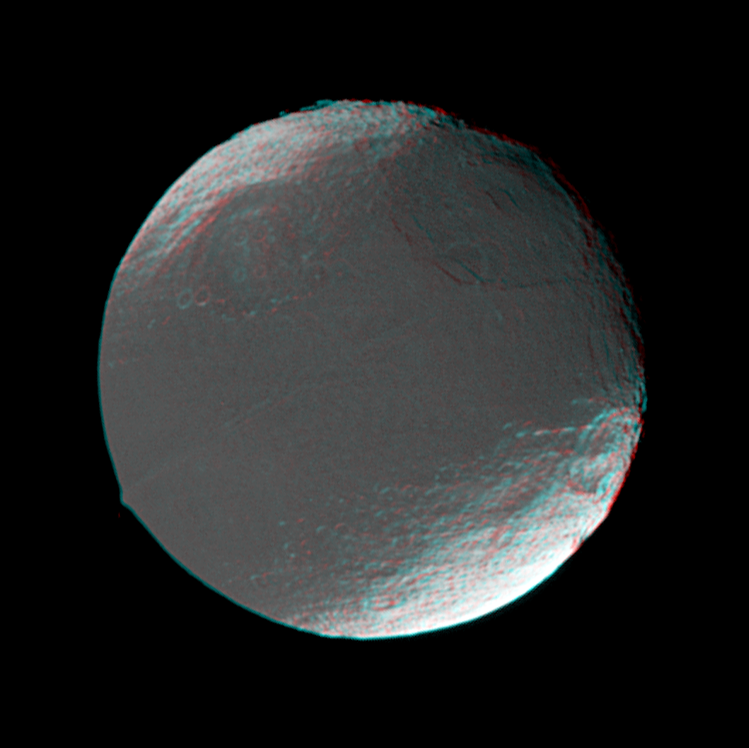

Iapetus in 3-D

This stereo view of Iapetus was created by combining two Cassini images, which were taken one day apart. The view serves mainly to show the spherical shape of Iapetus and some of the moon’s topography.

The prominent linear ridge in the center of the dark area — a place known as Cassini Regio — marks the equator quite closely. The ridge was first discovered in this set of images and was seen at higher resolution in images taken during Cassini’s flyby of Iapetus on New Year’s Eve 2004. Some Cassini imaging scientists have suggested that the ridge may have a causal relationship to the dark material that coats the moon’s leading hemisphere. The mountain on the left is part of the ridge, and rises at least 13 kilometers (8 miles) above the surrounding terrain.

The large basin near the terminator (at upper right) was detected in Cassini images from July and has a diameter of about 550 kilometers (340 miles). The large basin at upper left was newly detected in these images. The crater at far right (within the bright terrain) was known from the days of NASA’s Voyager missions.

North on Iapetus is towards the upper left. The images were obtained in visible light with the Cassini spacecraft narrow angle camera on Dec. 26 and 27, 2004. Cassini’s distance from Iapetus ranged from 880,537 to 716,678 kilometers (547,140 to 445,323 miles) between the two images, and the Sun-Iapetus-spacecraft, or phase, angle changed from 21 to 22 degrees. Resolution achieved in the original images was 5.2 and 4.3 kilometers (3.2 and 2.7 miles) per pixel, respectively.

The Cassini-Huygens mission is a cooperative project of NASA, the European Space Agency and the Italian Space Agency. The Jet Propulsion Laboratory, a division of the California Institute of Technology in Pasadena, manages the mission for NASA’s Science Mission Directorate, Washington, D.C. The Cassini orbiter and its two onboard cameras were designed, developed and assembled at JPL. The imaging team is based at the Space Science Institute, Boulder, Colo.

Credit: NASA/JPL/Space Science Institute